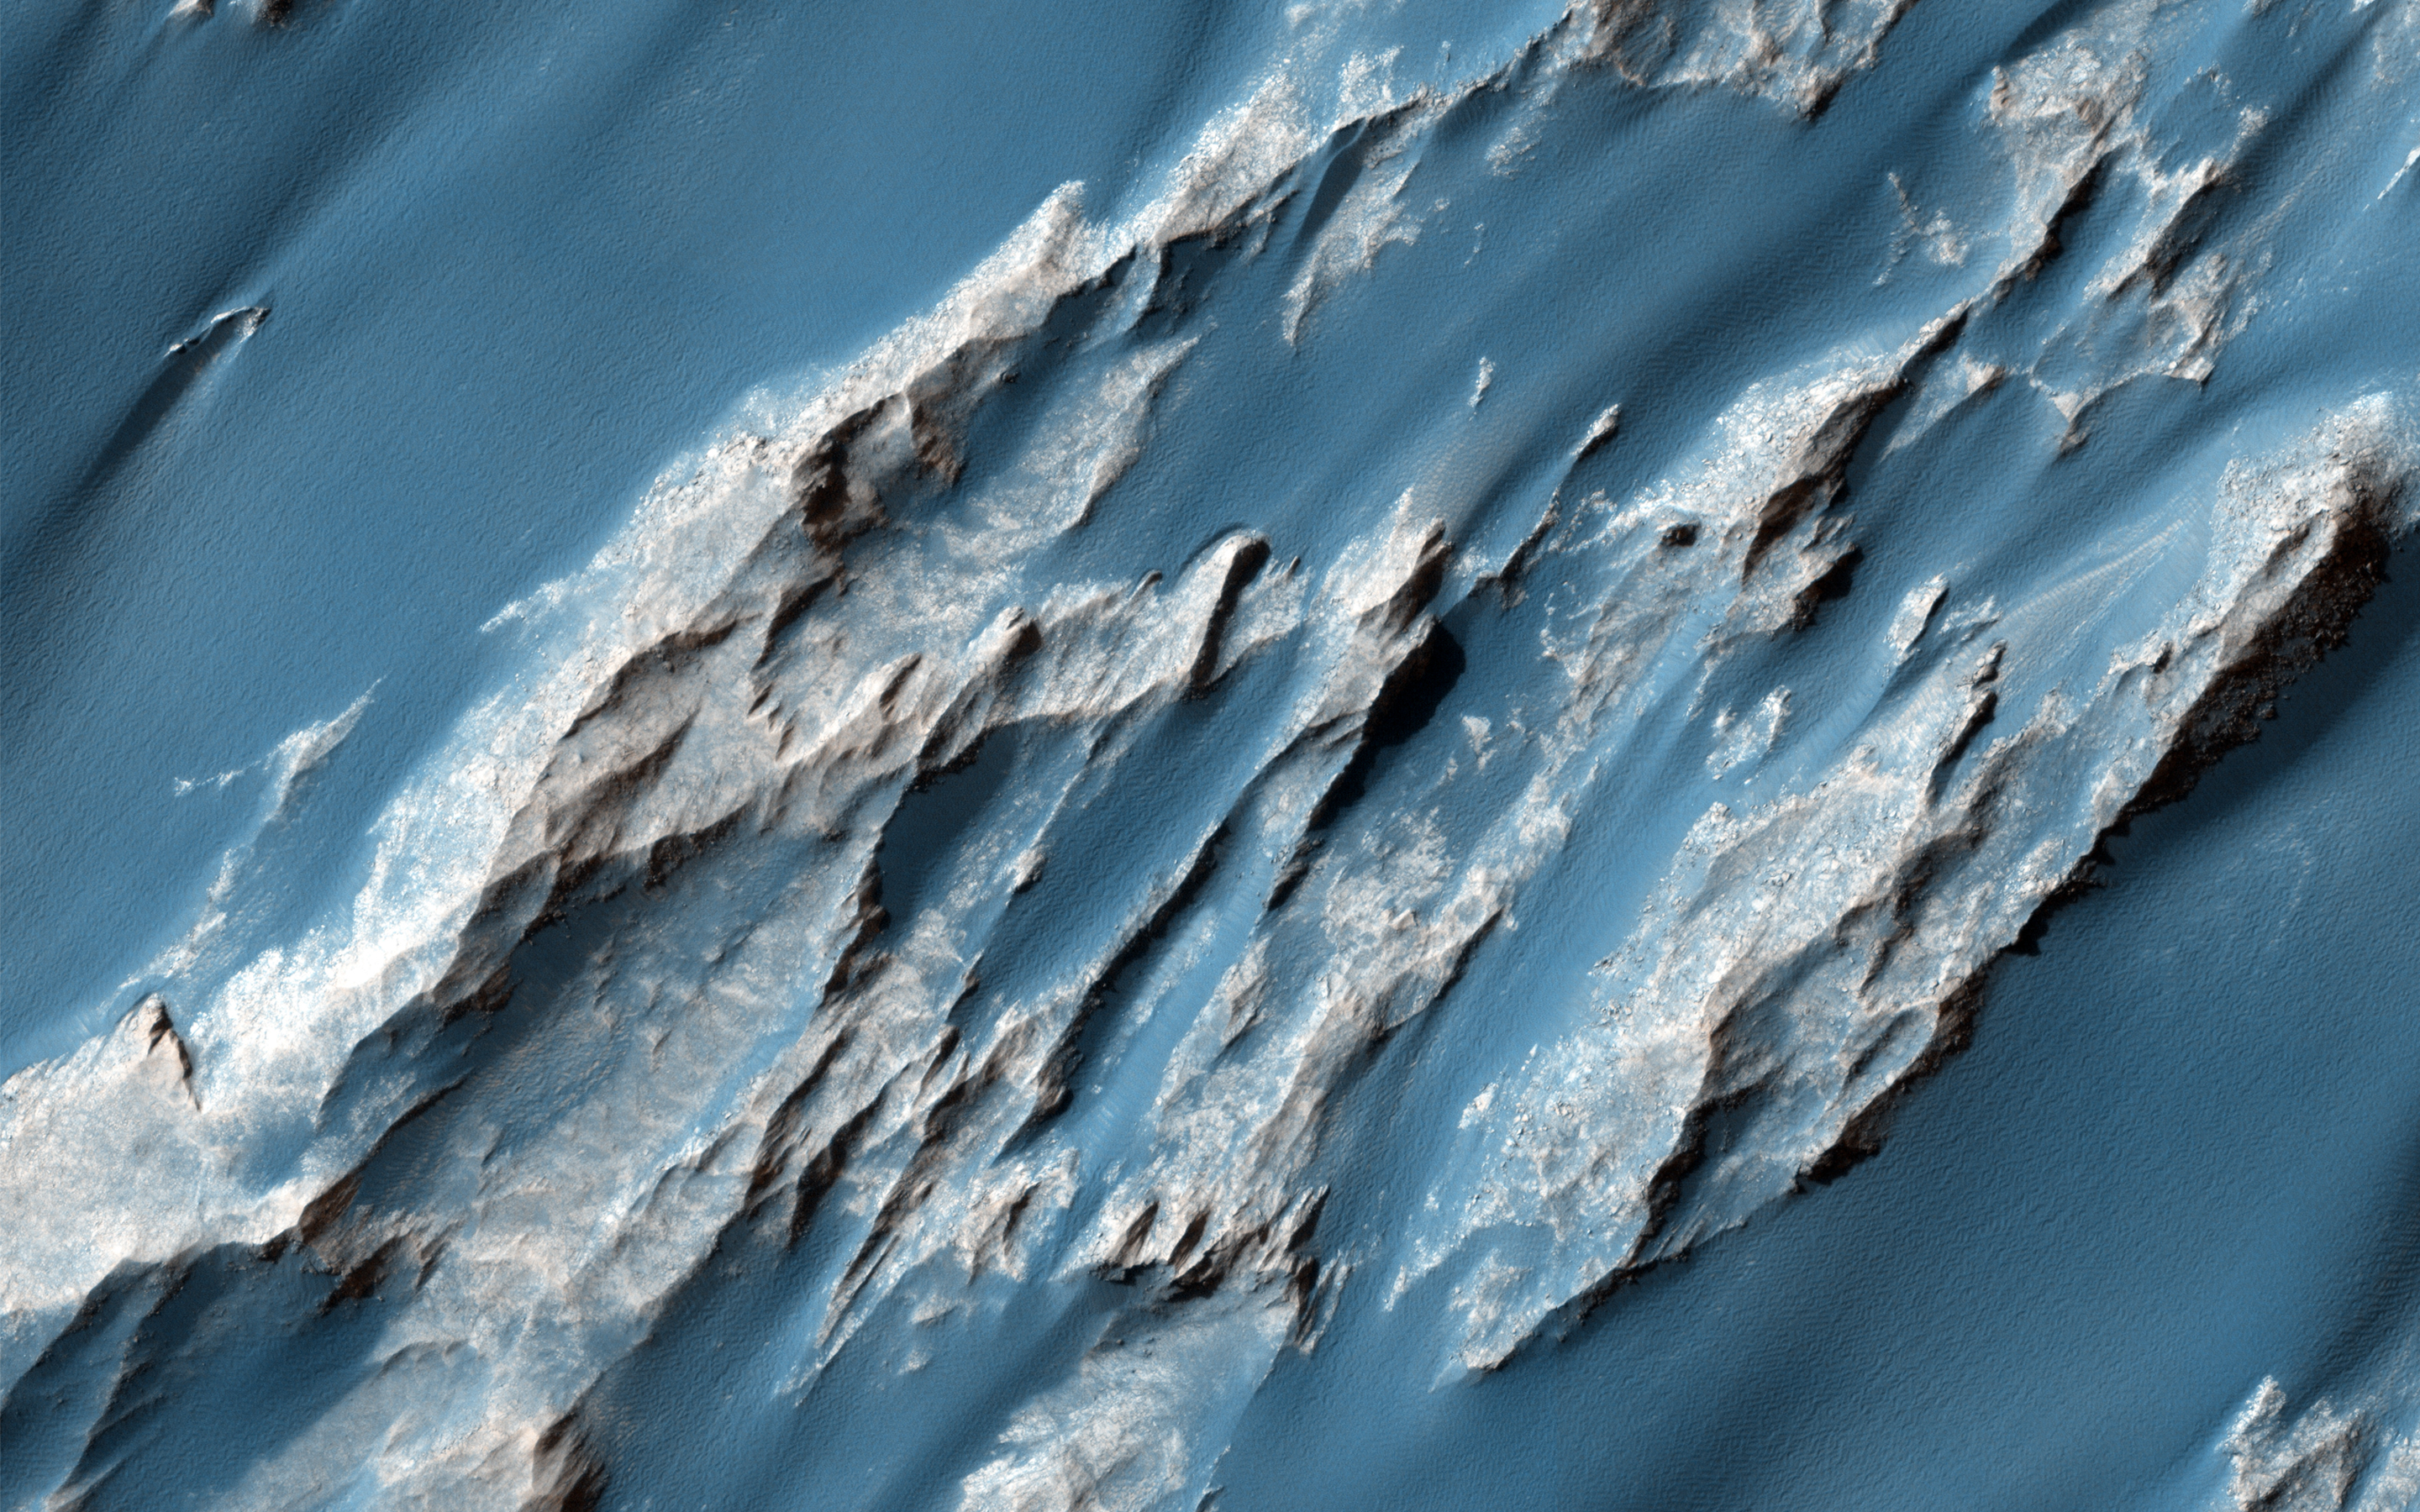

Hydrated Sulfate Landslides in Ophir Chasma

Giant landslides in Ophir Chasma host a variety of geologic surfaces and mineralogies. Some possess a variety of hydrated sulfate minerals that formed in the presence of partially acidic liquid water.

This image of an ancient, approximately 3 billion year-old landslide shows two distinct surface albedos, which are proportions of reflected light. These different toned surfaces also mark a transition from one sulfate mineralogy to another and variations in surface evolution.

The upper slopes to the north are light-toned due to an abundance of hydrated sulfate minerals and bright surface dust. The surfaces that make up the southern portions of the landslide are darker in tone due to the greater frequency of dark sediment that form strings of sand drifts. Additionally, the underlying units of bedrock consist of darker minerals with less hydration then those to the north, implying a change in the ancient aqueous environments that formed them.

HiRISE is one of six instruments on NASA’s Mars Reconnaissance Orbiter. The University of Arizona, Tucson, operates the orbiter’s HiRISE camera, which was built by Ball Aerospace & Technologies Corp., Boulder, Colo. NASA’s Jet Propulsion Laboratory, a division of the California Institute of Technology in Pasadena, manages the Mars Reconnaissance Orbiter Project for the NASA Science Mission Directorate, Washington.

Credit: NASA/JPL-Caltech/Univ. of Arizona